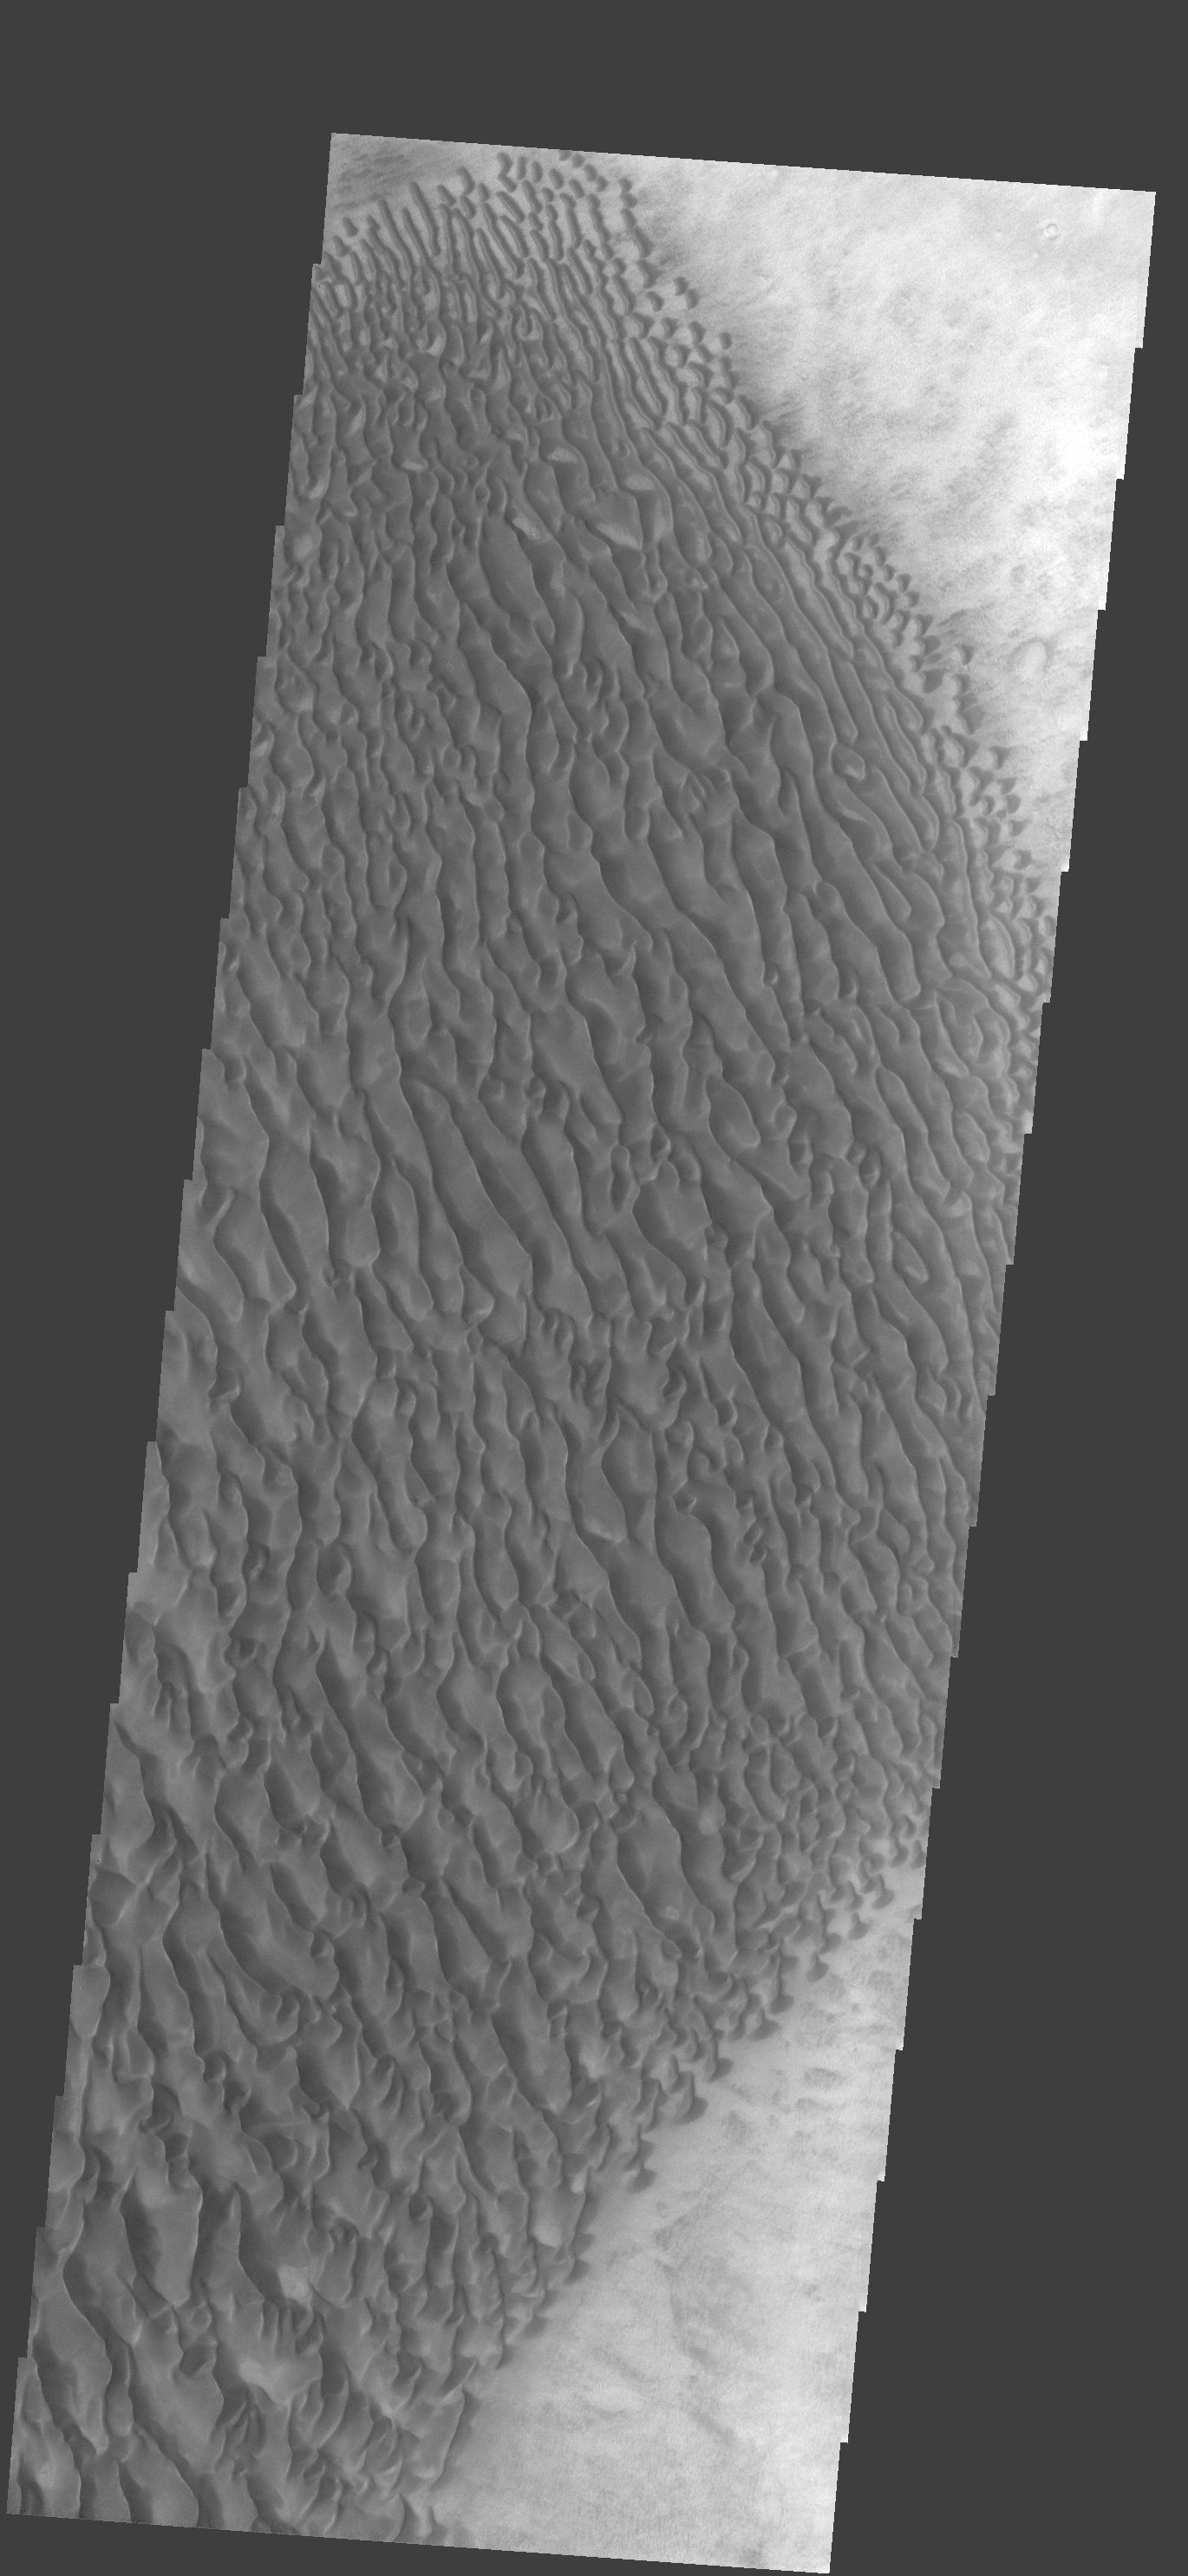

Proctor Cr. Dunes

This large dune field is located on the floor of Proctor Crater.

Image information: VIS instrument. Latitude -47.4N, Longitude 30.7E. 17 meter/pixel resolution.

Note: this THEMIS visual image has not been radiometrically nor geometrically calibrated for this preliminary release. An empirical correction has been performed to remove instrumental effects. A linear shift has been applied in the cross-track and down-track direction to approximate spacecraft and planetary motion. Fully calibrated and geometrically projected images will be released through the Planetary Data System in accordance with Project policies at a later time.

NASA’s Jet Propulsion Laboratory manages the 2001 Mars Odyssey mission for NASA’s Office of Space Science, Washington, D.C. The Thermal Emission Imaging System (THEMIS) was developed by Arizona State University, Tempe, in collaboration with Raytheon Santa Barbara Remote Sensing. The THEMIS investigation is led by Dr. Philip Christensen at Arizona State University. Lockheed Martin Astronautics, Denver, is the prime contractor for the Odyssey project, and developed and built the orbiter. Mission operations are conducted jointly from Lockheed Martin and from JPL, a division of the California Institute of Technology in Pasadena.

Credit: NASA/JPL/ASU